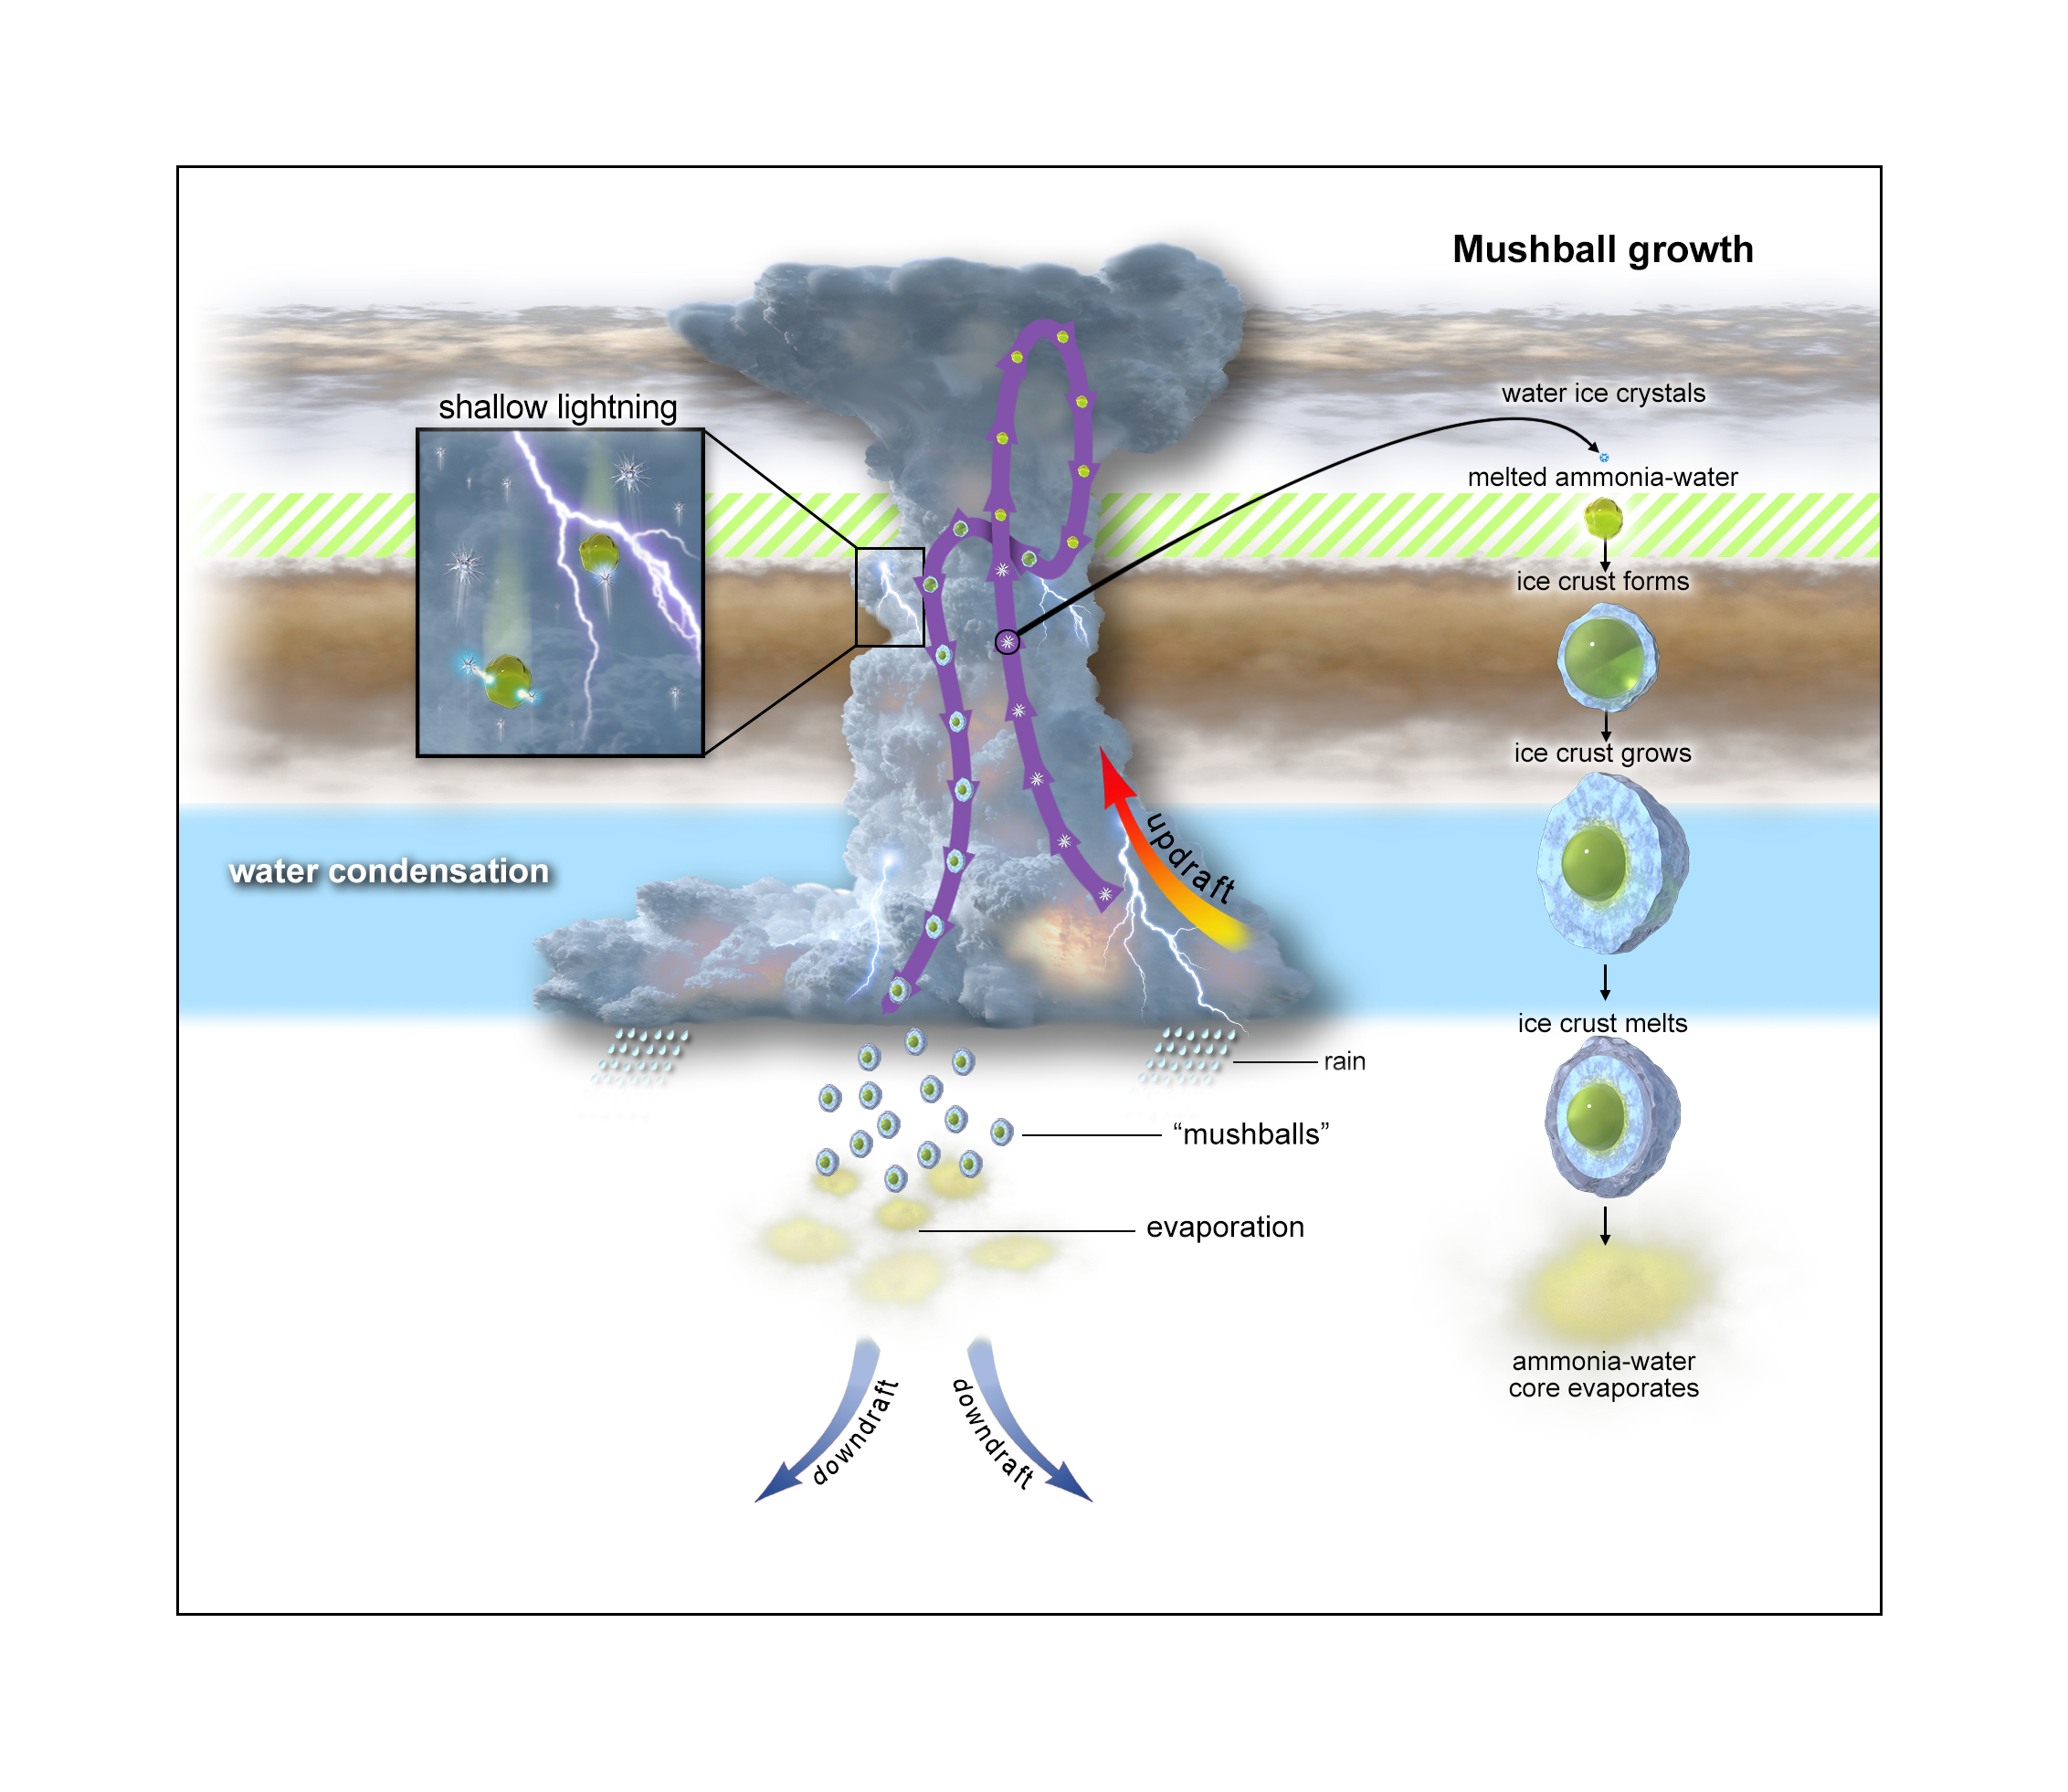

A Mushball and Shallow-Lightning Factory (Illustration)

This graphic depicts the evolutionary process of “shallow lightning” and ammonia-water hailstones called “mushballs.” An anvil-shaped thunderstorm cloud originates about 40 miles (65 kilometers) below Jupiter’s visible cloud deck. Powered by water-based moist convection, the cloud generates strong updrafts that move liquid water and water ice particles upward. About 12 miles (19 kilometers) up, temperatures are so low that all of the water particles turn to ice. Still climbing, the ice particles cross a region located about 14 miles (23 kilometers) below the upper clouds, where temperatures are between minus 121 degrees Fahrenheit (minus 85 degrees Celsius) and minus 150 degrees Fahrenheit (minus 100 degrees Celsius), (depicted as green-hashed layer). At that point, ammonia vapor in the atmosphere acts like an antifreeze, melting the water-ice crystals, transforming them into ammonia-water liquid droplets which then grow and gather a solid icy shell to become mushballs. Once big enough, these slushy hailstones fall down, transporting both ammonia and water into Jupiter’s deep atmosphere where the mushballs eventually evaporate.

Credit: NASA/JPL-Caltech/SwRI/CNRS